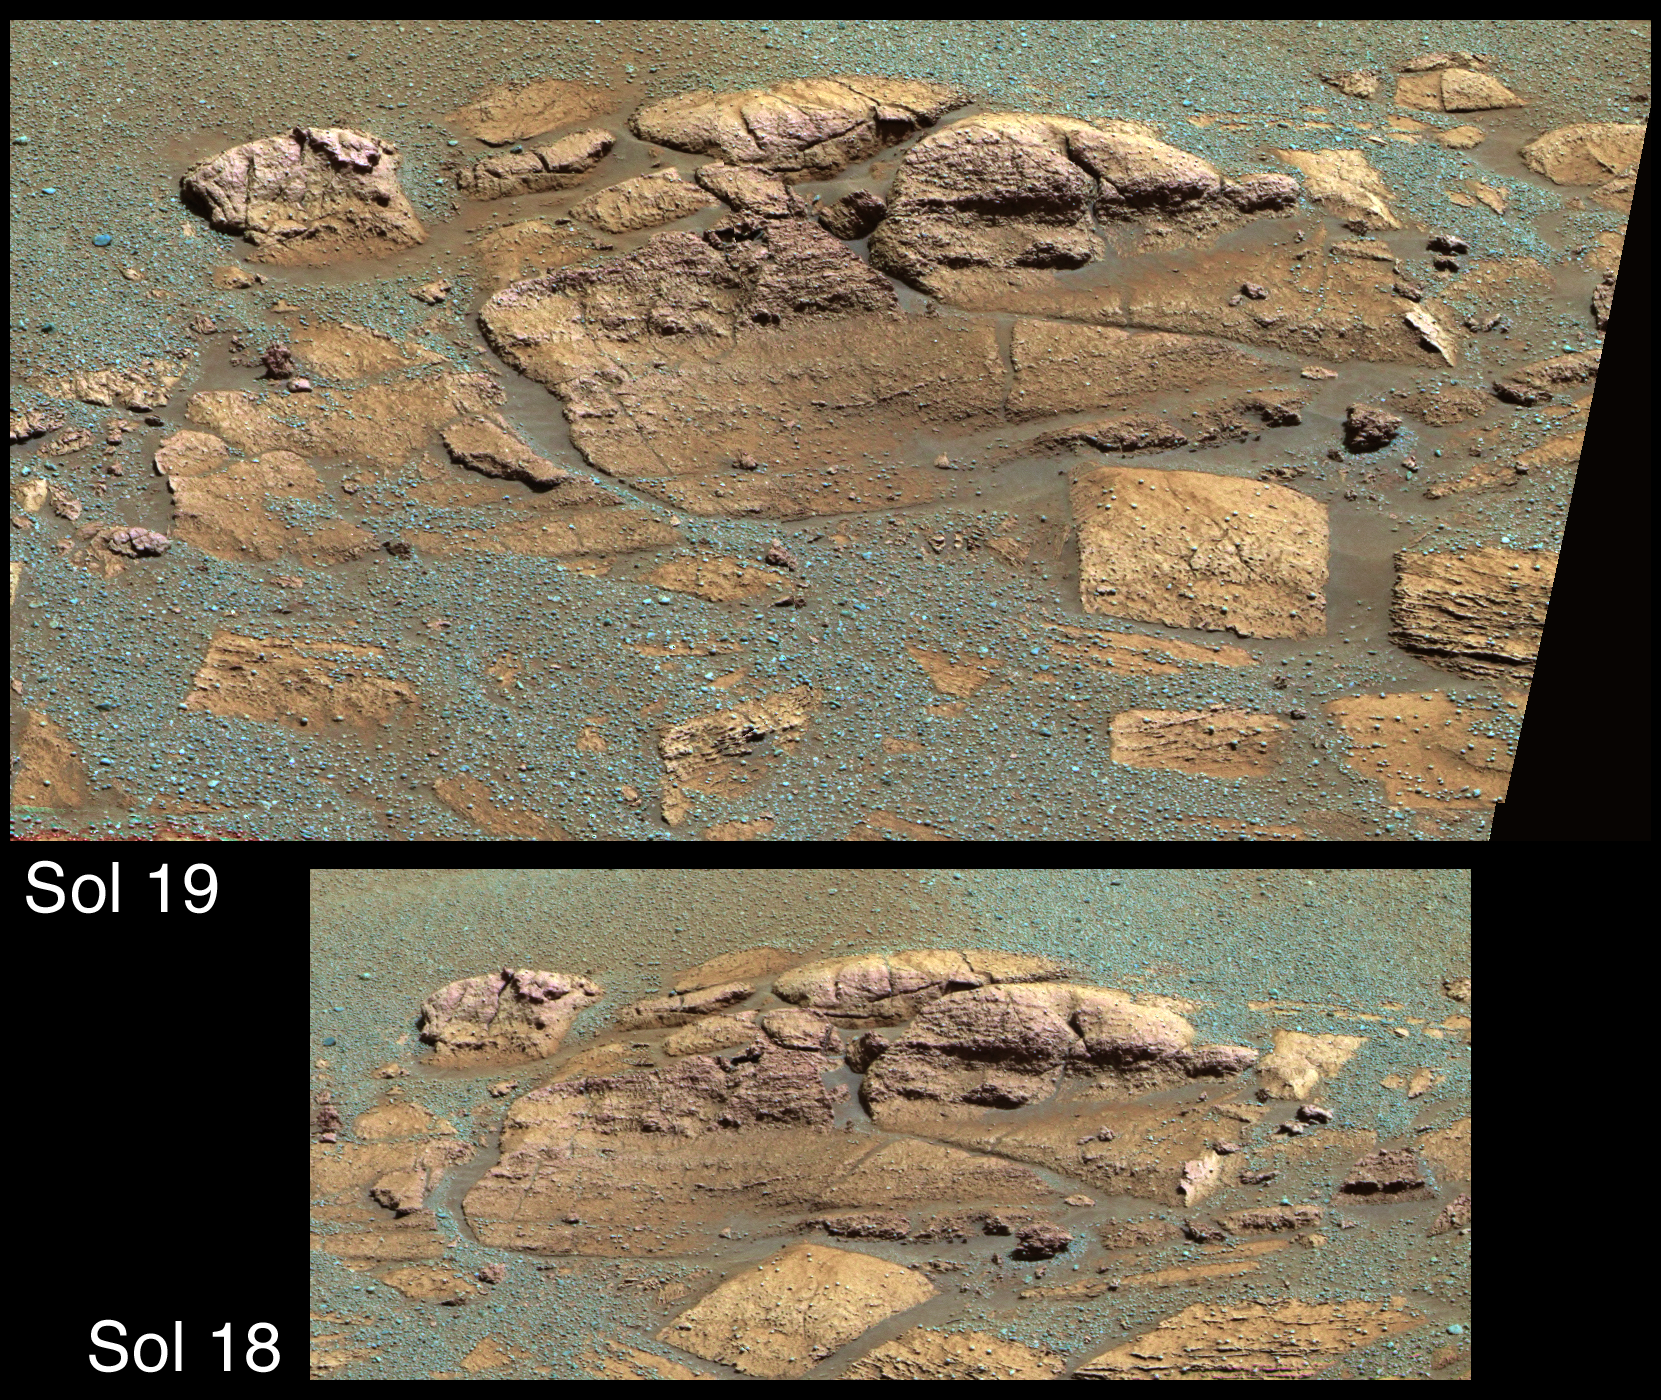

El Capitan

This image from the Mars Exploration Rover Opportunity’s panoramic camera shows the “El Capitan” region of the rock outcrop at Meridiani Planum, Mars. On the bottom is the view obtained from the “Alpha” waypoint station on Sol 18 of Opportunity’s mission. On the top is the view obtained after the rover had moved to “Bravo” waypoint station on Sol 19. This image is a false-color composite using the red, green and blue filters.

Credit: NASA/JPL/Cornell